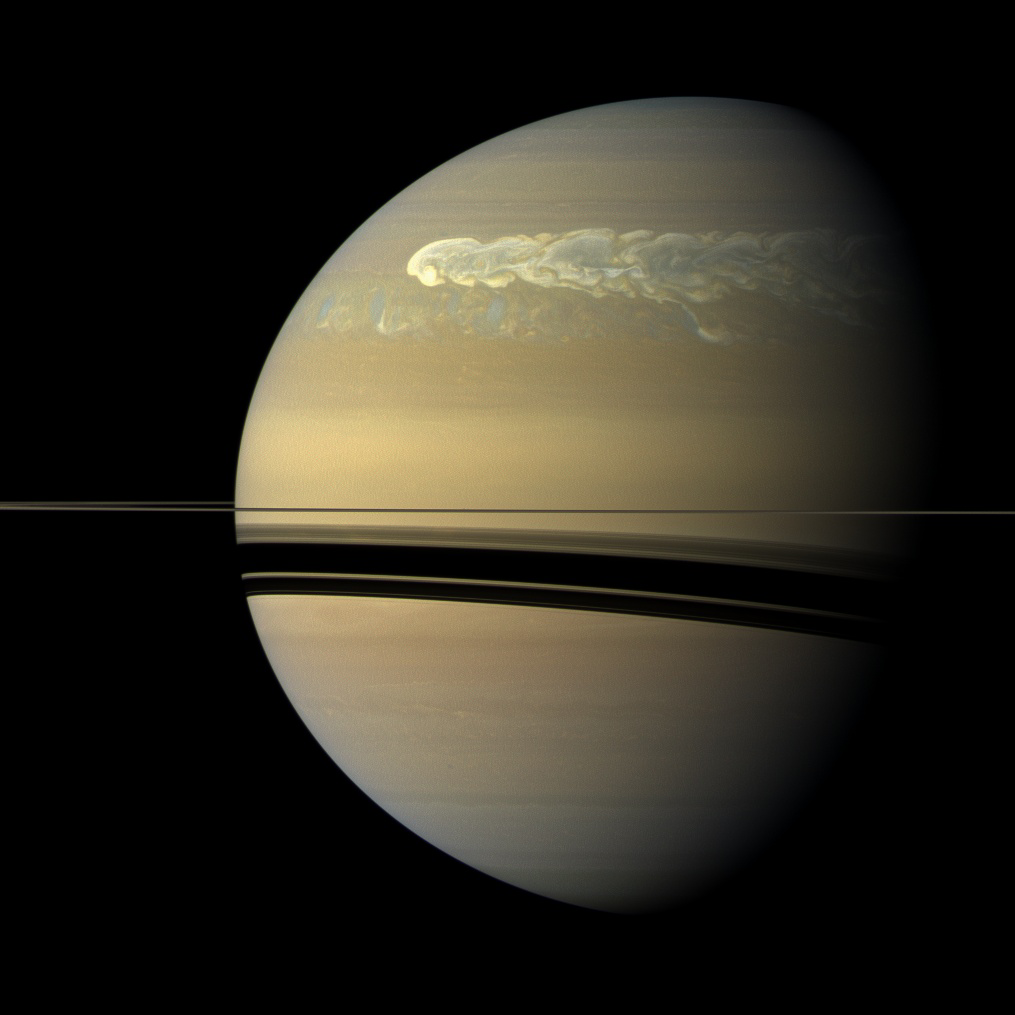

Catching its Tail

The huge storm churning through the atmosphere in Saturn’s northern hemisphere overtakes itself as it encircles the planet in this true-color view from NASA’s Cassini spacecraft.

This picture, captured on Feb. 25, 2011, was taken about 12 weeks after the storm began, and the clouds by this time had formed a tail that wrapped around the planet. Some of the clouds moved south and got caught up in a current that flows to the east (to the right) relative to the storm head. This tail, which appears as slightly blue clouds south and west (left) of the storm head, can be seen encountering the storm head in this view.

This storm is the largest, most intense storm observed on Saturn by NASA’s Voyager or Cassini spacecraft. It is still active today. As scientists have tracked this storm over several months, they have found it covers 500 times the area of the largest of the southern hemisphere storms observed earlier in the Cassini mission (see PIA06197). The shadow cast by Saturn’s rings has a strong seasonal effect, and it is possible that the switch to powerful storms now being located in the northern hemisphere is related to the change of seasons after the planet’s August 2009 equinox.

See PIA12824 for a nearly true-color view taken in December 2010. See PIA12825 for false-color high-resolution views of the storm taken in February 2011.

Huge storms called Great White Spots have been observed in previous Saturnian years (each of which is about 30 Earth years), usually appearing in late northern summer. Saturn is now experiencing early northern spring, so this storm, if it is a Great White Spot, is happening earlier than usual. This storm is about as large as the largest of the Great White Spots, which also encircled the planet but had latitudinal sizes ranging up to 20,000 kilometers (12,000 miles). The Voyager and Cassini spacecraft were not at Saturn for previous Great White Spot appearances.

The storm is a prodigious source of radio noise, which comes from lightning deep in the planet’s atmosphere. The lightning is produced in the water clouds, where falling rain and hail generate electricity. The mystery is why Saturn stores energy for decades and releases it all at once. This behavior is unlike that at Jupiter and Earth, which have numerous storms going on at all times.

This view looks toward the sunlit side of the rings from just above the ring plane.

Images taken using red, green and blue spectral filters were combined to create this natural color view. The images were acquired with the Cassini spacecraft wide-angle camera at a distance of approximately 1.4 million miles (2.2 million kilometers) from Saturn. Image scale is 80 miles (129 kilometers) per pixel.

The Cassini-Huygens mission is a cooperative project of NASA, the European Space Agency and the Italian Space Agency. The Jet Propulsion Laboratory, a division of the California Institute of Technology in Pasadena, manages the Cassini-Huygens mission for NASA’s Science Mission Directorate, Washington. The Cassini orbiter and its two onboard cameras were designed, developed and assembled at JPL. The imaging team is based at the Space Science Institute in Boulder, Colo.

Credit: NASA/JPL-Caltech/Space Science Institute